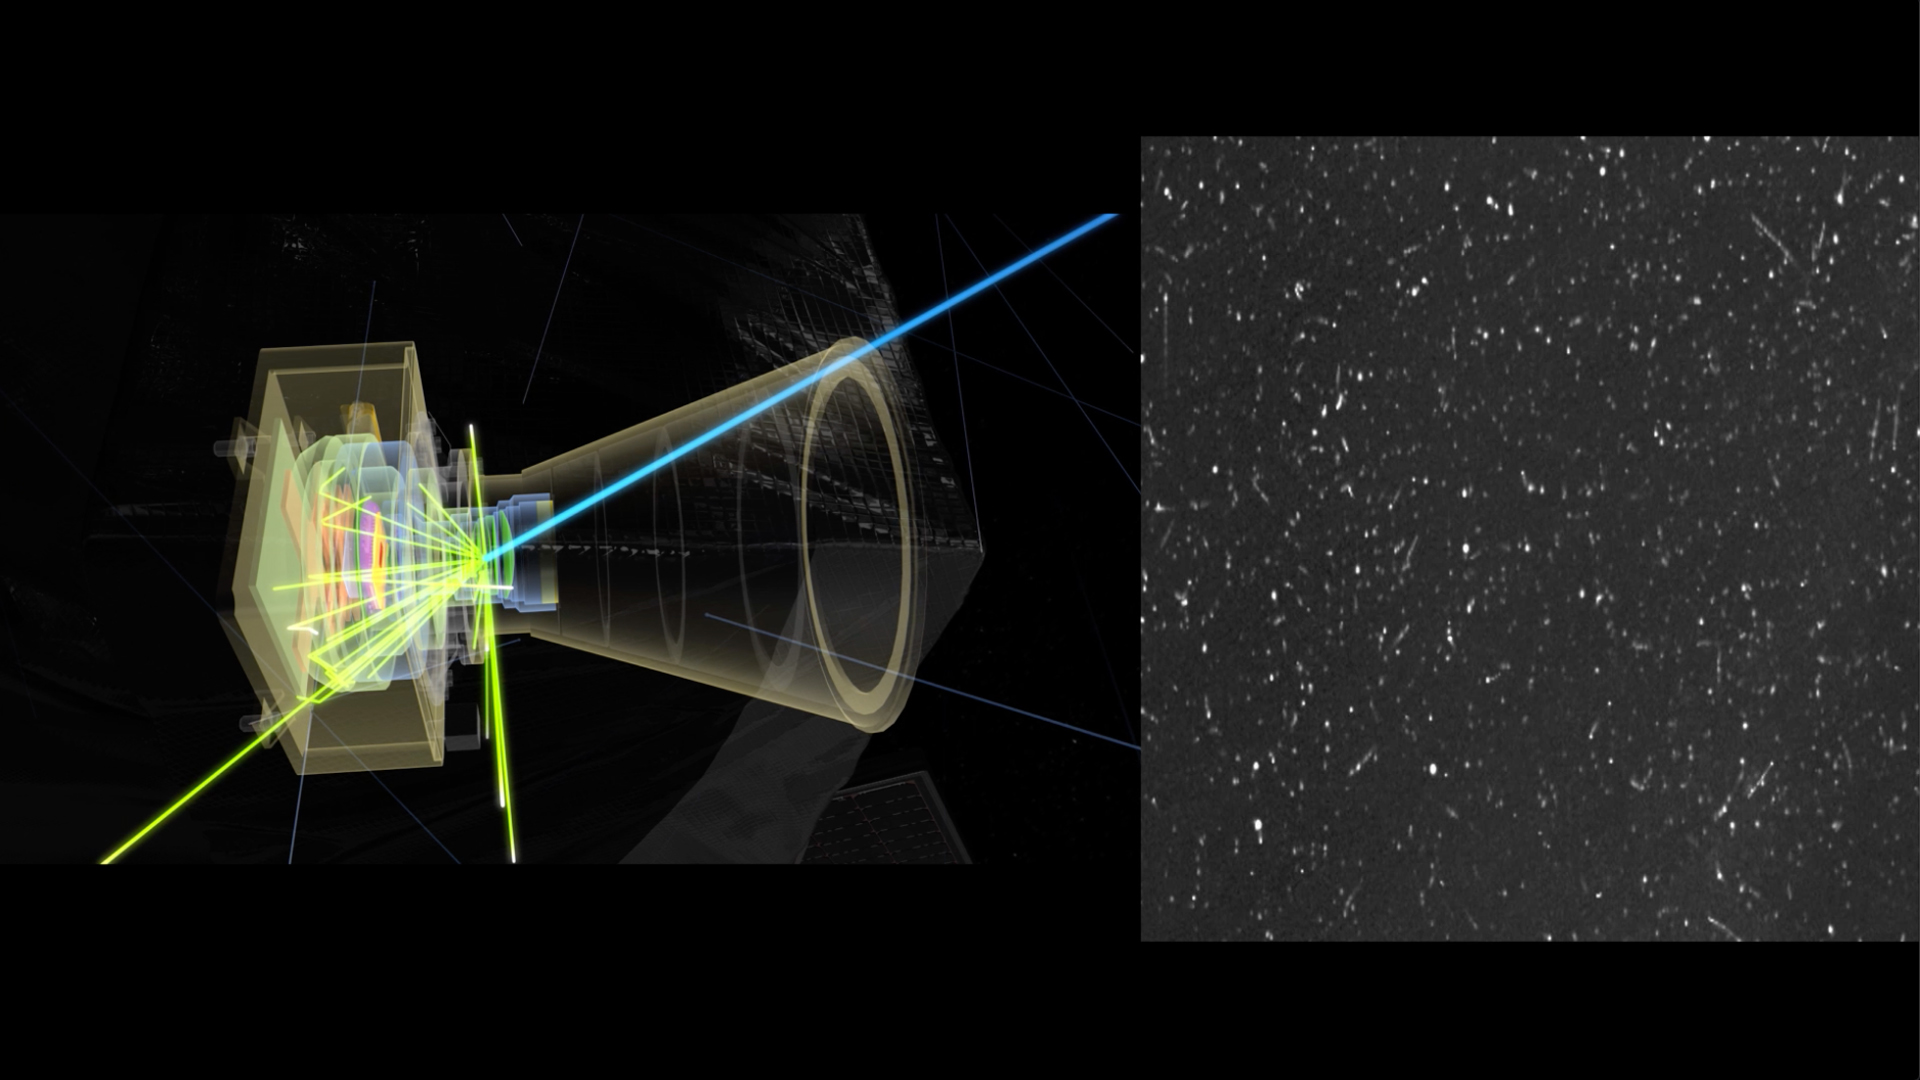

High Energy and Juno’s Stellar Reference Unit

This animation gives an X-ray view of the Juno spacecraft’s Stellar Reference Unit (SRU) star camera (left) as it is bombarded by high-energy particles in Jupiter’s inner radiation belts. Even though the SRU camera head is six times more heavily shielded than Juno’s radiation vault, the highest-energy particles in Jupiter’s extreme radiation environment can still penetrate, striking the imaging sensor inside. The signatures from high-energy electron and ion hits appear as dots, squiggles, and streaks (right) in the images collected by the SRU, like static on a television screen. Juno’s Radiation Monitoring Investigation collects SRU images and uses image processing to extract these radiation-induced noise signatures to profile the radiation levels encountered by Juno during its close flybys of Jupiter.

Credit: NASA/JPL-Caltech